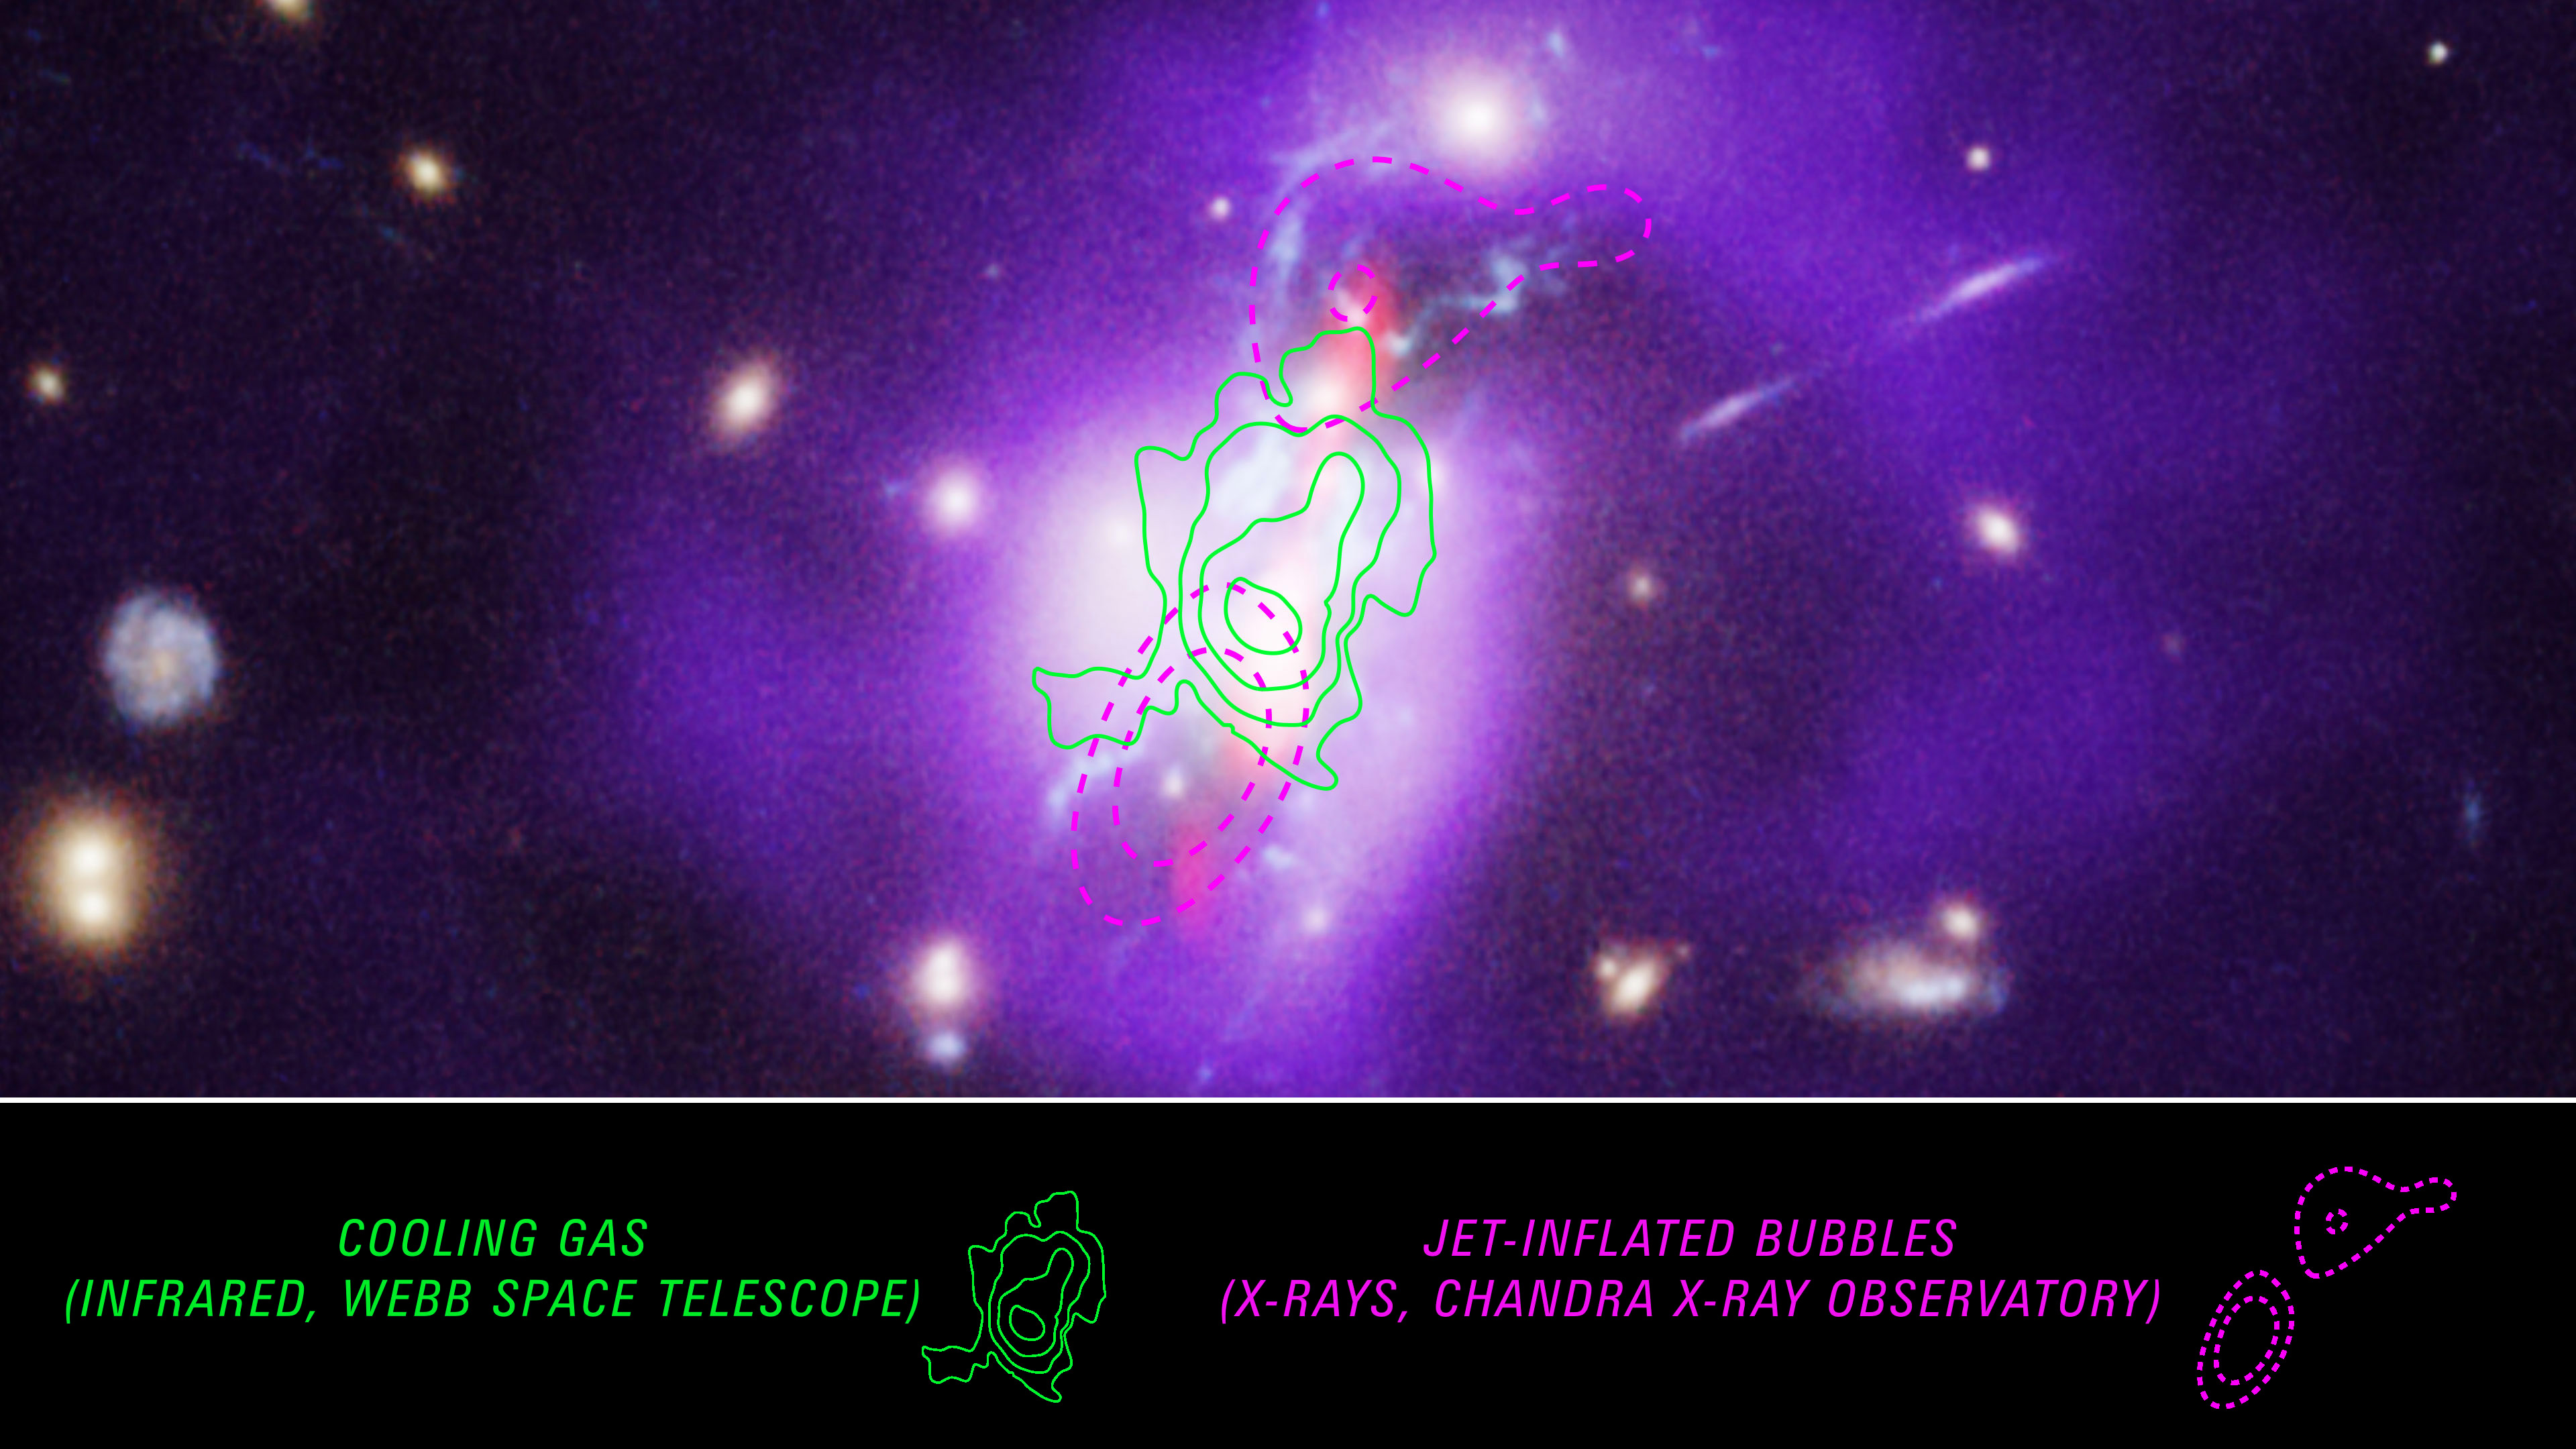

Phoenix Cluster (Hubble, Chandra, VLA Annotated)

New observations from NASA’s James Webb Space Telescope trace the cooling gas that enables the Phoenix cluster to form stars at such a high rate. Previous studies of the Phoenix cluster using the Hubble Space Telescope, Chandra X-ray Observatory, and the Very Large Array radio telescope showed how the supermassive black hole at the center was feeding an unusually high rate of star formation. This is not typical – in other observed galaxy clusters, a supermassive black hole usually sends out energetic particles and radiation that prevents gas from cooling enough to form stars.

Chandra detects the hottest gas, which is seen in purple in this image. Jets, represented in red, are sent out from the center of the cluster, inflating cavities or bubbles in the hot gas, outlined here in purple dashes. Filaments of cooler gas where stars are forming, observed by Hubble, appear in blue.

Until Webb’s powerful spectroscopic instruments that probe the infrared, the cooling gas remained undetected. In this image, contours tracing the gas, from spectroscopic data collected by Webb, are overlaid. This intermediary warm gas was found between the cavities tracing the very hot gas, a searing 18 million degrees Fahrenheit, and the already cooled gas around 18,000 degrees Fahrenheit.

Credit: Image: NASA, CXC, NRAO, ESA, Michael McDonald (MIT), Michael Reefe (MIT); Illustration: Joseph Olmsted (STScI)